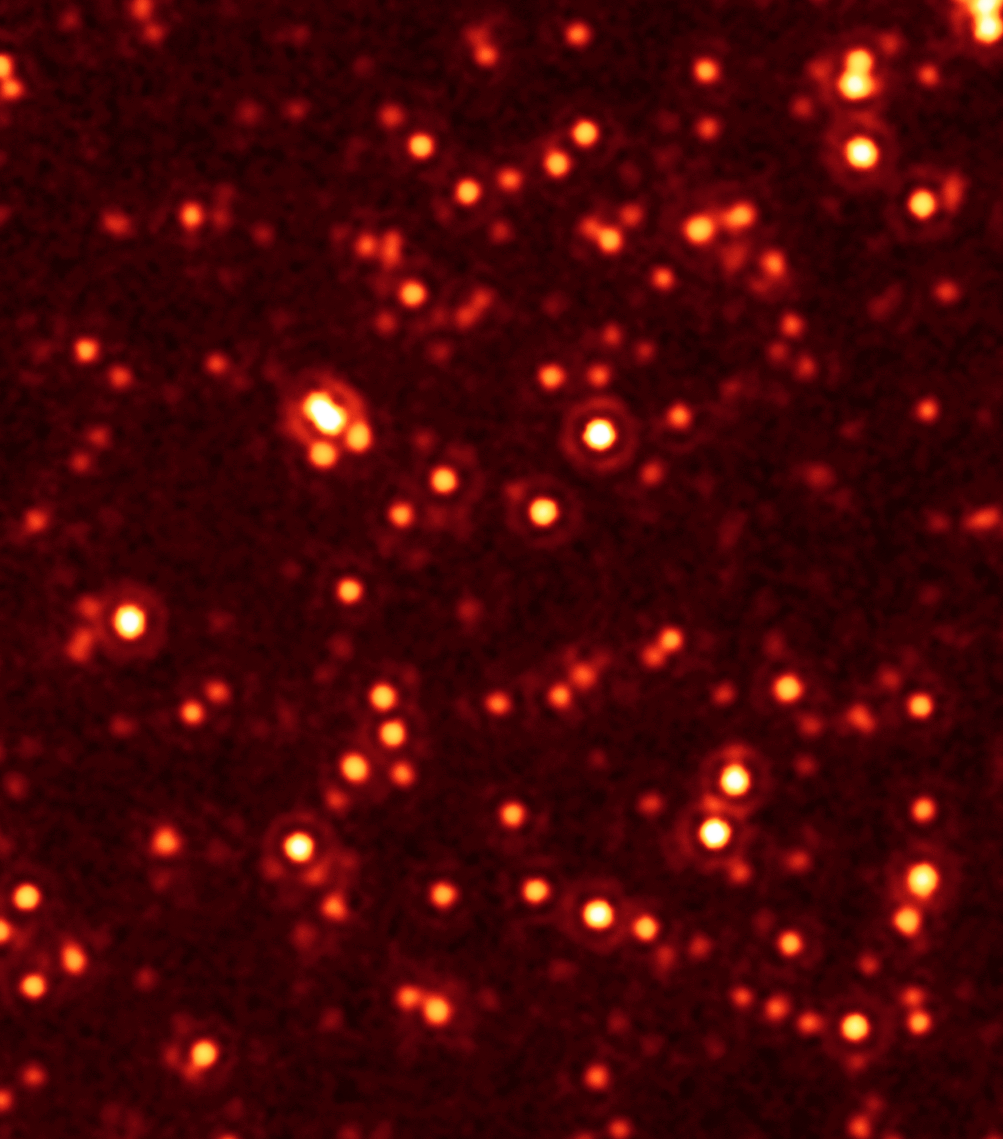

Missing Black Hole Report: Hundreds Found!

Astronomers have unmasked hundreds of black holes hiding deep inside dusty galaxies billions of light-years away.

The massive, growing black holes, discovered by NASA's Spitzer and Chandra space telescopes, represent a large fraction of a long-sought missing population. Their discovery implies there were hundreds of millions of additional black holes growing in our young universe, more than doubling the total amount known at that distance.

"Active, supermassive black holes were everywhere in the early universe," said Mark Dickinson of the National Optical Astronomy Observatory in Tucson, Ariz. "We had seen the tip of the iceberg before in our search for these objects. Now, we can see the iceberg itself." Dickinson is a co-author of two new papers appearing in the Nov. 10 issue of the Astrophysical Journal. Emanuele Daddi of the Commissariat a l'Energie Atomique in France led the research.

The findings are also the first direct evidence that most, if not all, massive galaxies in the distant universe spent their youths building monstrous black holes at their cores.

For decades, a large population of active black holes has been considered missing. These highly energetic structures belong to a class of black holes called quasars. A quasar consists of a doughnut-shaped cloud of gas and dust that surrounds and feeds a budding supermassive black hole. As the gas and dust are devoured by the black hole, they heat up and shoot out X-rays. Those X-rays can be detected as a general glow in space, but often the quasars themselves can't be seen directly because dust and gas blocks them from our view.

"We knew from other studies from about 30 years ago that there must be more quasars in the universe, but we didn't know where to find them until now," said Daddi.

Credit: NASA/JPL-Caltech/E. Daddi (CEA France)